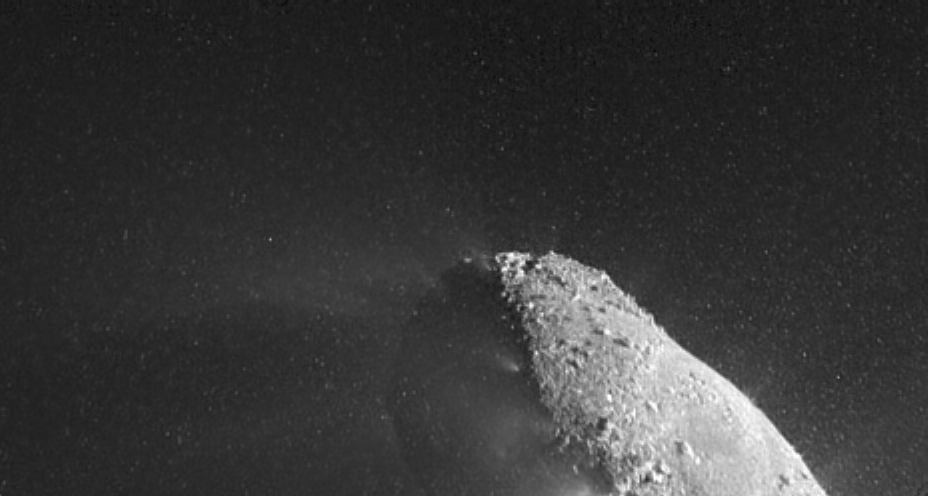

Hartley 2, Close Up

This image from the High-Resolution Instrument on NASA’s EPOXI mission spacecraft shows part of the nucleus of comet Hartley 2. The sun is illuminating the nucleus from the right. A distinct cloud of individual particles is visible. This image was obtained on Nov. 4, 2010, the day the EPOXI mission spacecraft made its closest approach to the comet.

NASA’s Jet Propulsion Laboratory, Pasadena, Calif., manages the EPOXI mission for NASA’s Science Mission Directorate, Washington. The University of Maryland, College Park, is home to the mission’s principal investigator, Michael A’Hearn. The spacecraft was built for NASA by Ball Aerospace & Technologies Corp., Boulder, Colo.

Credit: NASA/JPL-Caltech/UMD